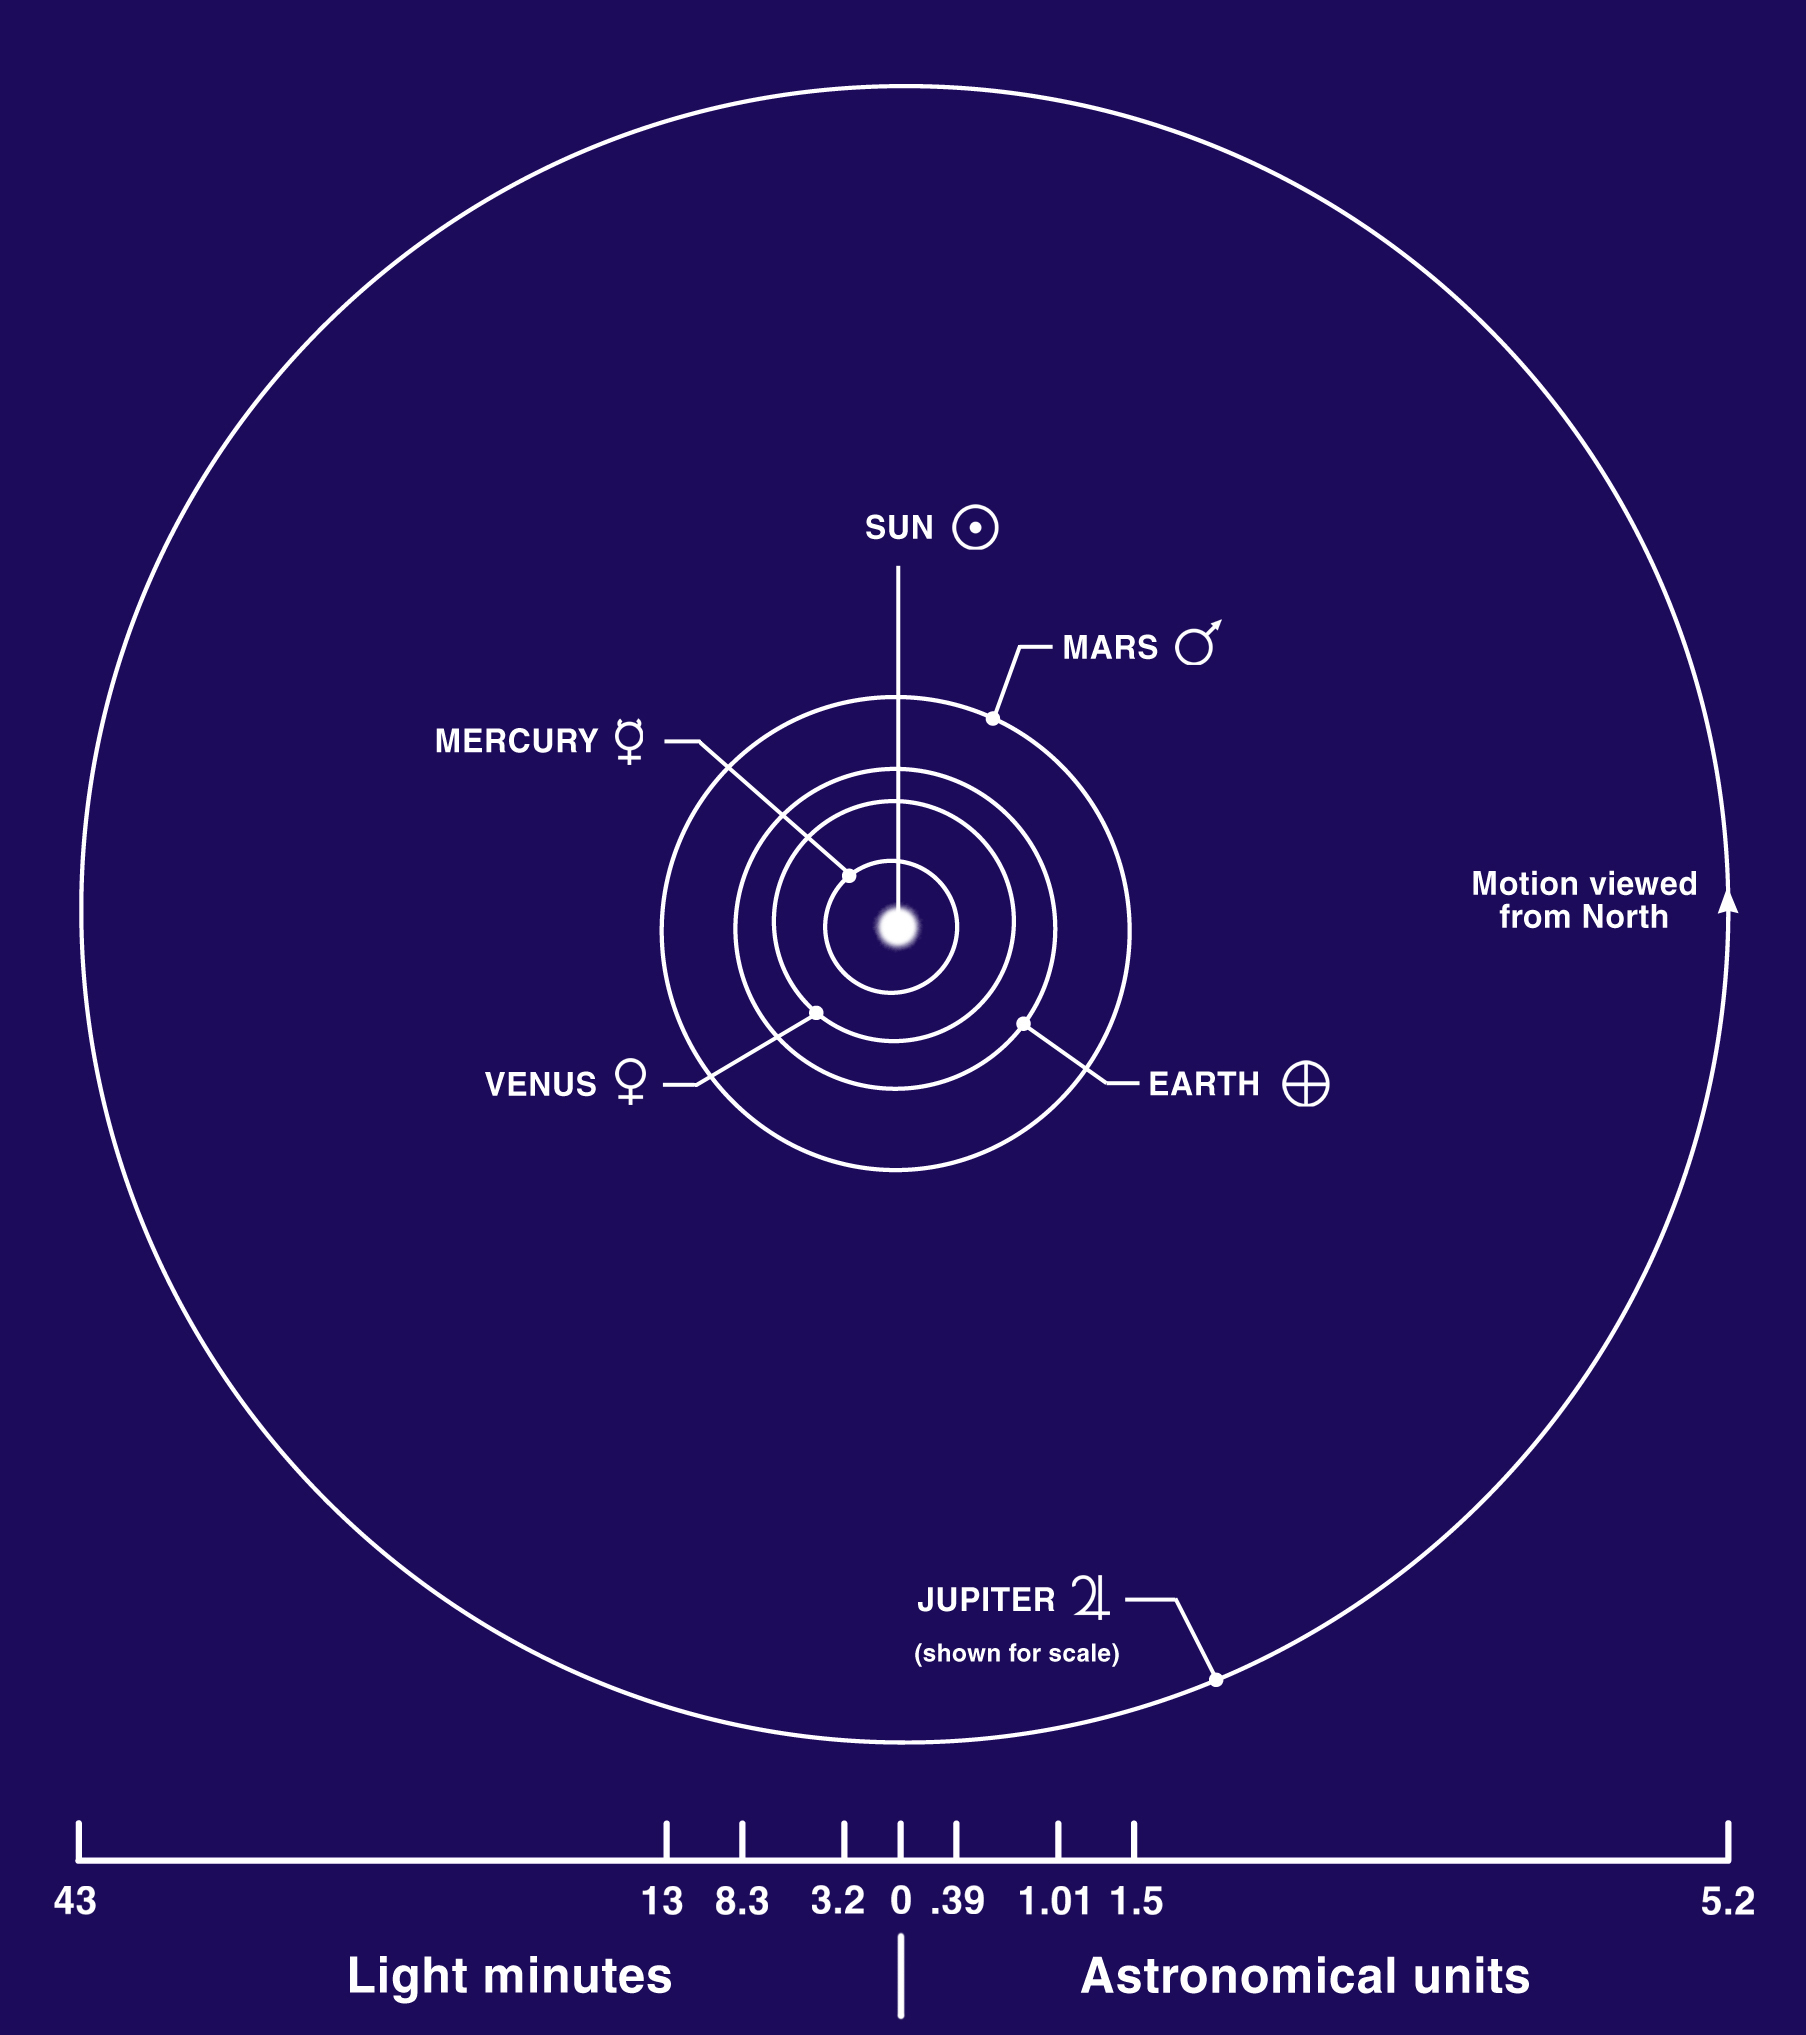

Inner Planets Diagram

The terrestrial planets are the four innermost planets in the solar system: Mercury, Venus, Earth, and Mars. They are called terrestrial because they have a compact, rocky surface like the Earth’s. The planets Venus, Earth, and Mars have significant atmospheres, while Mercury has almost none. This diagram shows the approximate distances of the terrestrial planets from the Sun.

Credit: NASA/Lunar and Planetary Institute